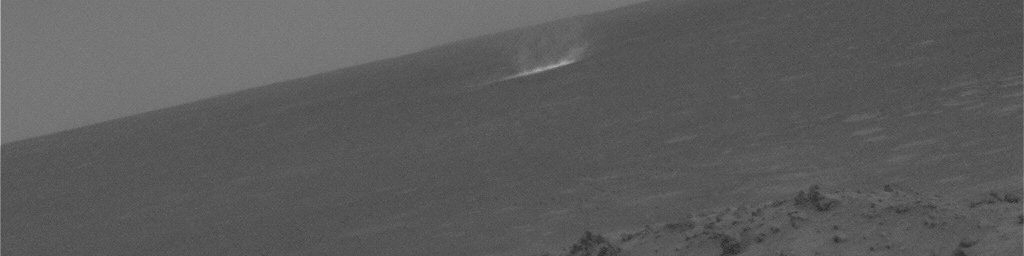

Gusev Dust Devil Movie, Sol 459 (Enhanced)

This movie clip shows a dust devil scooting across a plain inside Gusev Crater on Mars as seen from the NASA rover Spirit’s hillside vantage point during the rover’s 459th martian day, or sol (April 18, 2005). The individual images were taken about 20 seconds apart by Spirit’s navigation camera, and the contrast has been enhanced for anything in the images that changes from frame to frame, that is, for the dust devil.

The movie results from a new way of watching for dust devils, which are whirlwinds that hoist dust from the surface into the air. Spirit began seeing dust devils in isolated images in March 2005. At first, the rover team relied on luck. It might catch a dust devil in an image or it might miss by a few minutes. Using the new detection strategy, the rover takes a series of 21 images. Spirit sends a few of them to Earth, as well as little thumbnail images of all of them. Team members use the 3 big images and all the small images to decide whether the additional big images have dust devils. For this movie, they specifically told Spirit to send back frames that they knew had dust devils.

The images were processed in three steps. All images were calibrated to remove known camera artifacts. The images were then processed to remove stationary objects. The result is a gray scene showing only features that change with time. The final step combined the original image with the image that shows only moving features, showing the martian scene and the enhanced dust devils.

Scientists expected dust devils since before Spirit landed. The landing area inside Gusev Crater is filled with dark streaks left behind when dust devils pick dust up from an area. It is also filled with bright “hollows,” which are dust-filled miniature craters. Dust covers most of the terrain. Winds flow into and out of Gusev crater every day. The Sun heats the surface so that the surface is warm to the touch even though the atmosphere at 2 meters (6 feet) above the surface would be chilly. That temperature contrast causes convection. Mixing the dust, winds, and convection should trigger dust devils.

Scientists will use the images to study several things. Tracking the dust devils tells which way the wind blows at different times of day. Statistics on the size of typical dust devils will help with estimates of how much dust they pump into the atmosphere every day. By watching individual dust devils change as they go over more-dusty and less-dusty terrain, researchers can learn about the turbulent motion near the surface. Ultimately, that motion of wind and dust near the surface relates these small dust devils with Mars’ large dust storms.

Credit: NASA/JPL